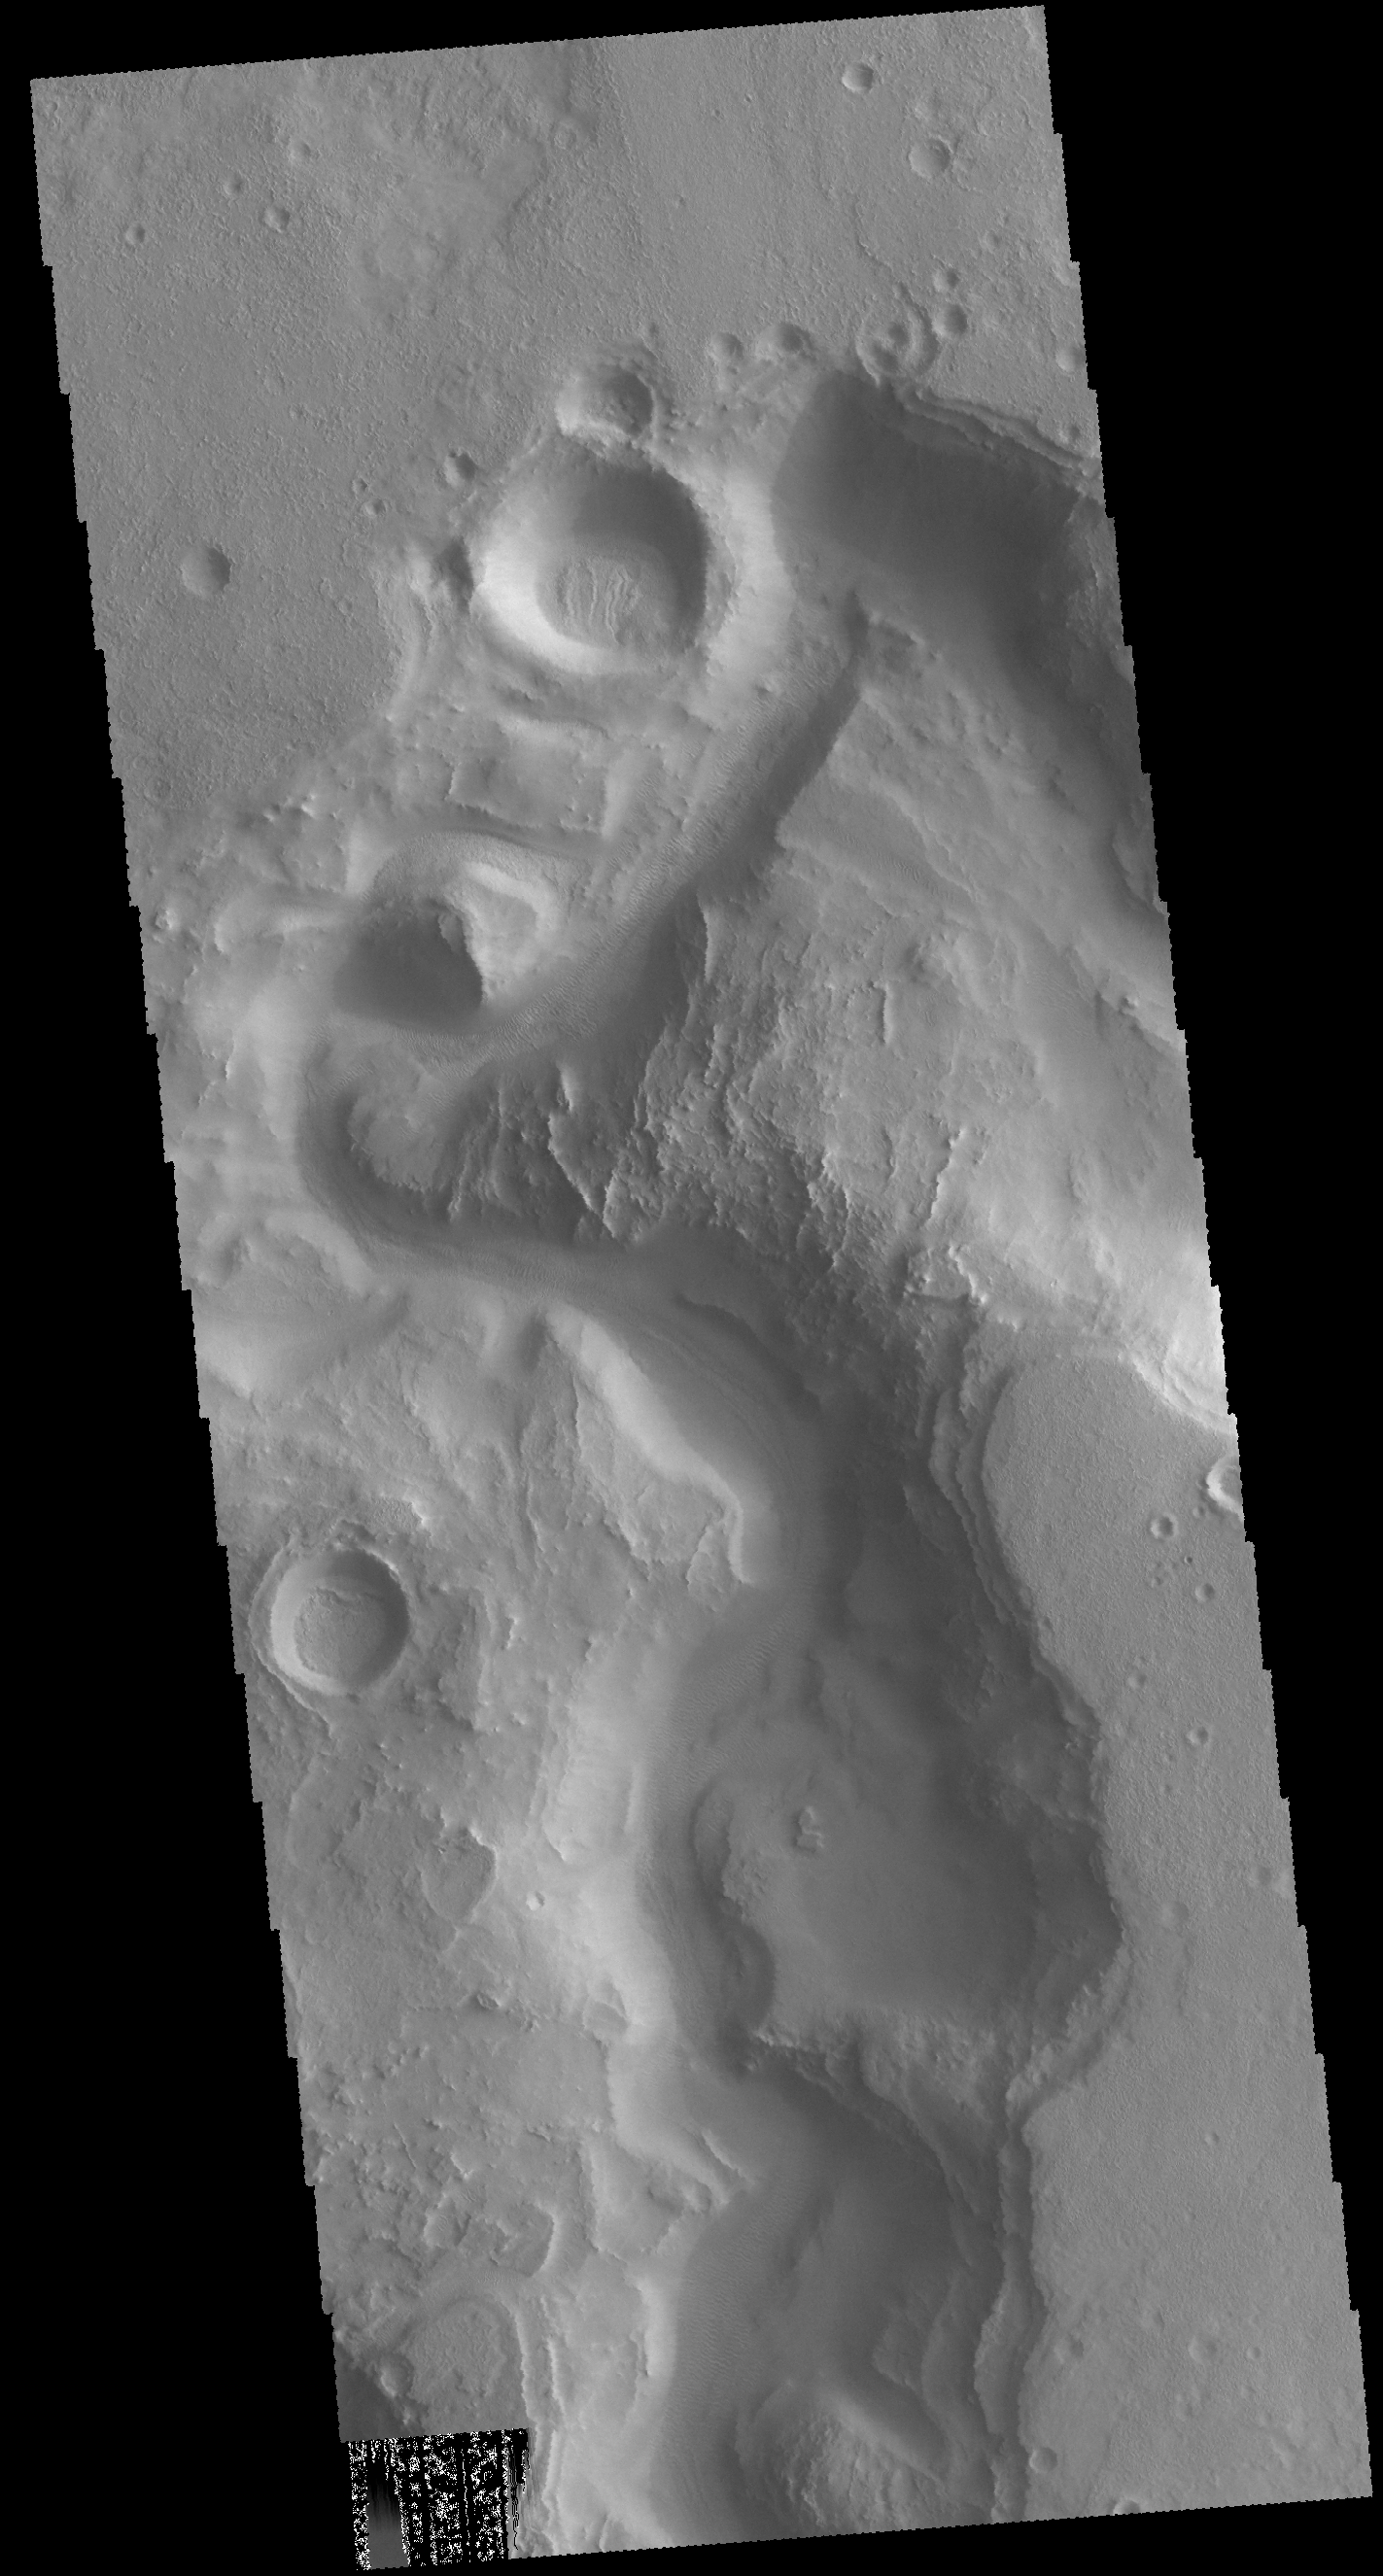

Auqakuh Vallis

Today’s VIS image shows a portion of Auqakuh Vallis, which dissects the northern margin of Terra Sabaea.

Credit: NASA/JPL-Caltech/ASU